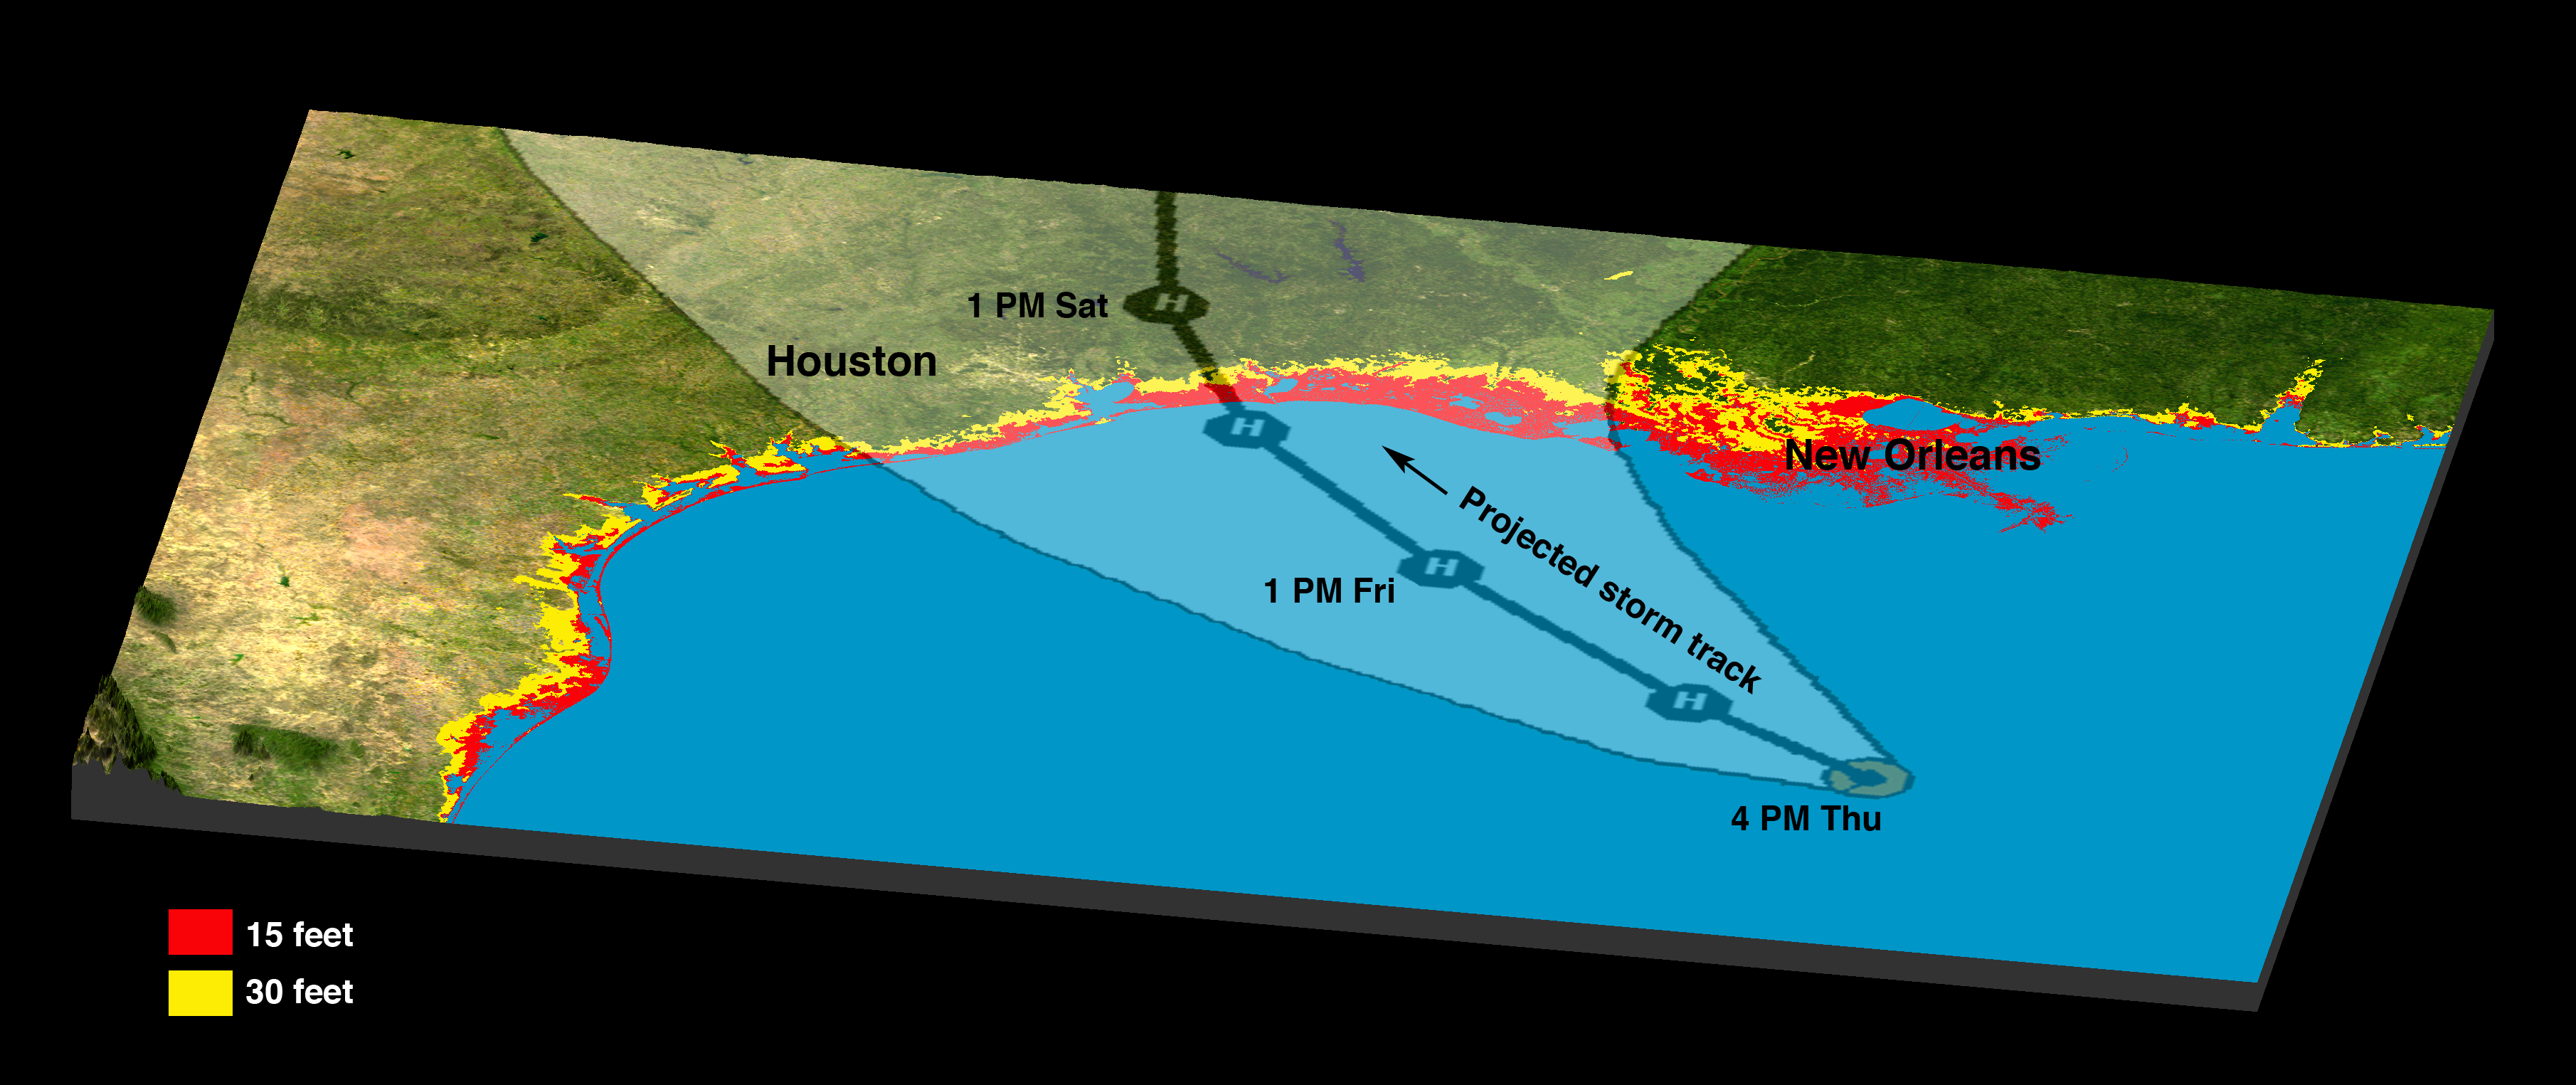

Hurricane Rita TrackRadar Image with Topographic Overlay

About the animation:
This simulated view of the potential effects of storm surge flooding on Galveston and portions of south Houston was generated with data from the Shuttle Radar Topography Mission. Although it is protected by a 17-foot sea wall against storm surges, flooding due to storm surges caused by major hurricanes remains a concern. The animation shows regions that, if unprotected, would be inundated with water. The animation depicts flooding in one-meter increments.

About the image:
The Gulf Coast from the Mississippi Delta through the Texas coast is shown in this satellite image from NASA’s Moderate Resolution Imaging Spectroradiometer (MODIS) overlain with data from the Shuttle Radar Topography Mission (SRTM), and the predicted storm track for Hurricane Rita. The prediction from the National Weather Service was published Sept. 22 at 4 p.m. Central Time, and shows the expected track center in black with the lighter shaded area indicating the range of potential tracks the storm could take.

Low-lying terrain along the coast has been highlighted using the SRTM elevation data, with areas within 15 feet of sea level shown in red, and within 30 feet in yellow. These areas are more at risk for flooding and the destructive effects of storm surge and high waves.

Data used in this image were acquired by the Shuttle Radar Topography Mission aboard the Space Shuttle Endeavour, launched on Feb. 11, 2000. SRTM used the same radar instrument that comprised the Spaceborne Imaging Radar-C/X-Band Synthetic Aperture Radar (SIR-C/X-SAR) that flew twice on the Space Shuttle Endeavour in 1994. SRTM was designed to collect 3-D measurements of the Earth’s surface. To collect the 3-D data, engineers added a 60-meter (approximately 200-foot) mast, installed additional C-band and X-band antennas, and improved tracking and navigation devices. The mission is a cooperative project between NASA, the National Geospatial-Intelligence Agency (NGA) of the U.S. Department of Defense and the German and Italian space agencies. It is managed by NASA’s Jet Propulsion Laboratory, Pasadena, Calif., for NASA’s Science Mission Directorate, Washington, D.C.

Location: 28 degrees North latitude, 23.5 degrees West longitude
Orientation: North toward the top
Size:890 by 1447 kilometers (552 by 897 miles)
Image Data: MODIS image and colored SRTM elevation model
Date Acquired: February 2000

Credit: NASA/JPL/NGA